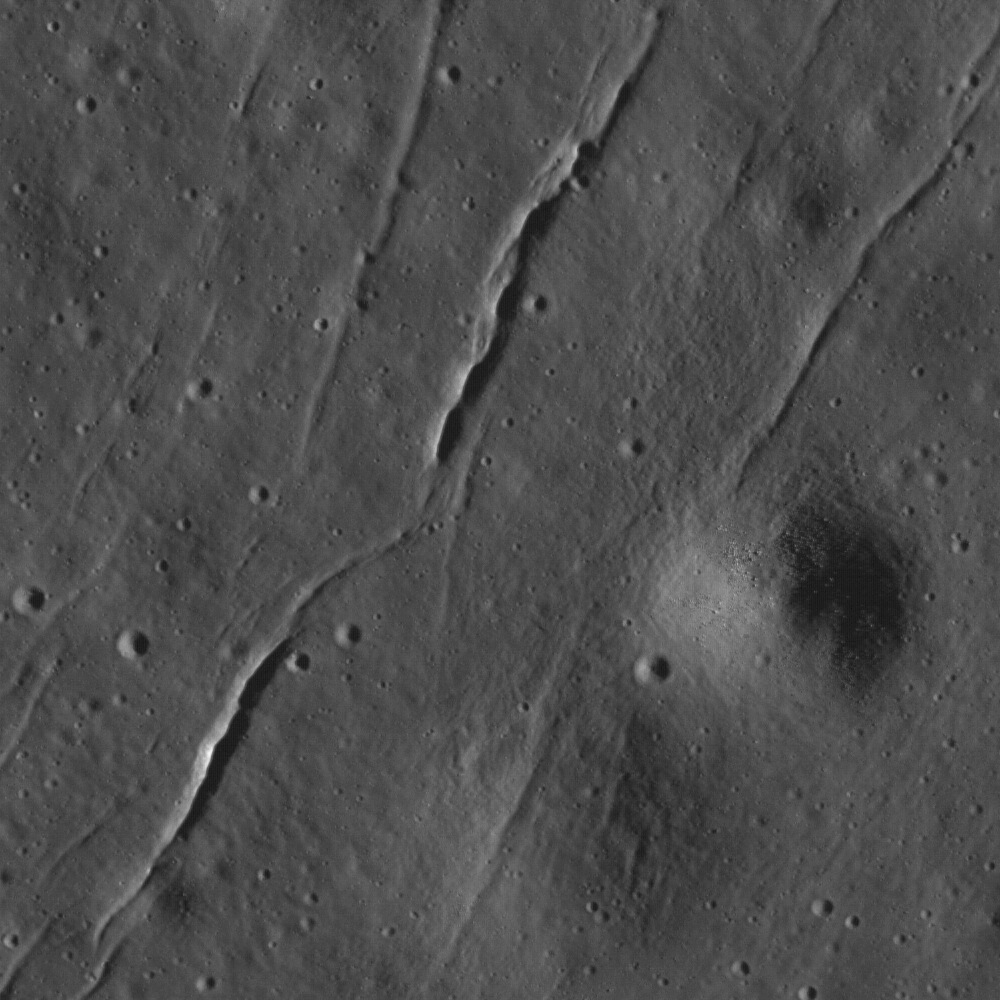

Fractures in the mare of Tsiolkovskiy Crater

Small fractures in the mare floor of Tsiolkovskiy Crater are a departure from the usual scene of smooth mare pitted with impact craters. As the mare cools, fractures like these can form, or these fractures might have formed due to changes in the morphology of the Tsiolkovskiy impact crater over time. Image width is 580 meters, or 1902 feet; NAC Image M130822373R, incidence angle 73°.

NASA’s Goddard Space Flight Center built and manages the mission for the Exploration Systems Mission Directorate at NASA Headquarters in Washington. The Lunar Reconnaissance Orbiter Camera was designed to acquire data for landing site certification and to conduct polar illumination studies and global mapping. Operated by Arizona State University, LROC consists of a pair of narrow-angle cameras (NAC) and a single wide-angle camera (WAC). The mission is expected to return over 70 terabytes of image data.

Credit: NASA/GSFC/Arizona State University